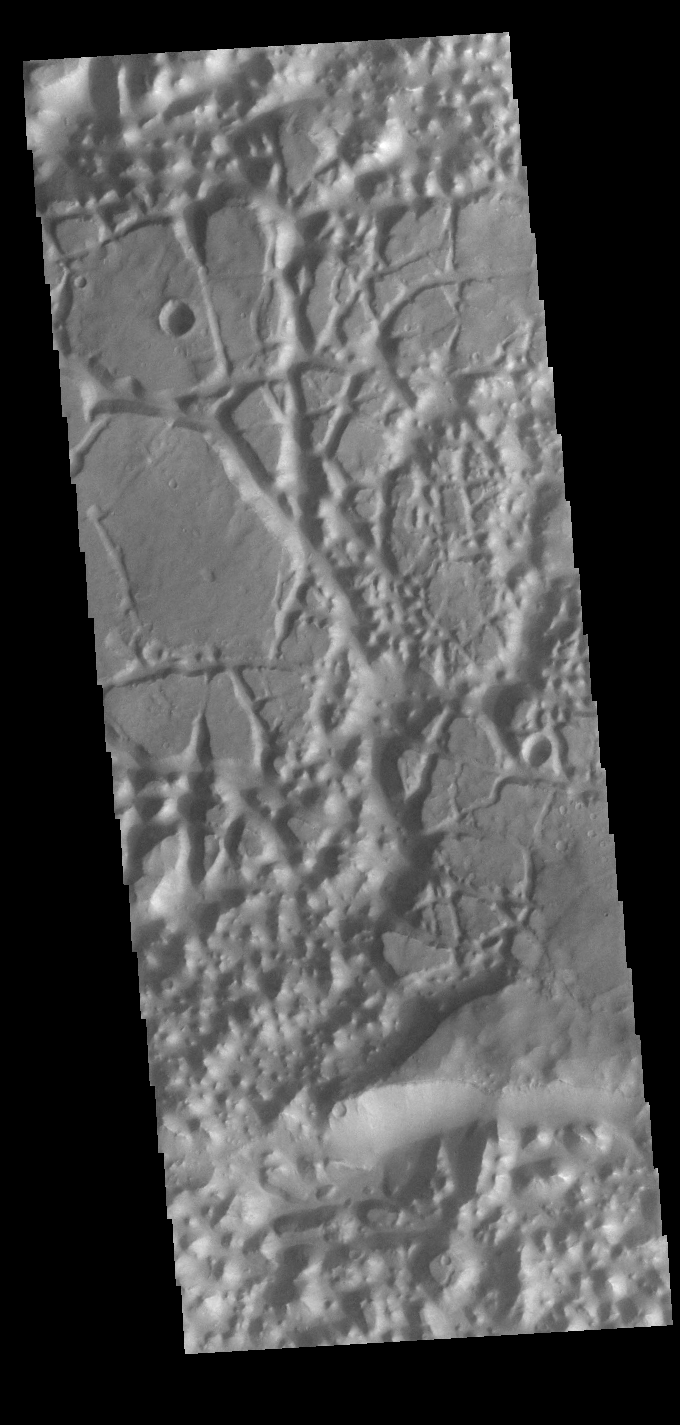

Chaos

In planetary nomenclature, the descriptor term chaos means “distinctive area of broken terrain”. The general morphology of chaos is steep-sided mesas in close proximity. This VIS image shows a region of chaos where the isolated mesas are still very large, as well as other locations that are already reduced by erosion into small mesas. This image is located south of Eos Chasma.

Credit: NASA/JPL-Caltech/ASU